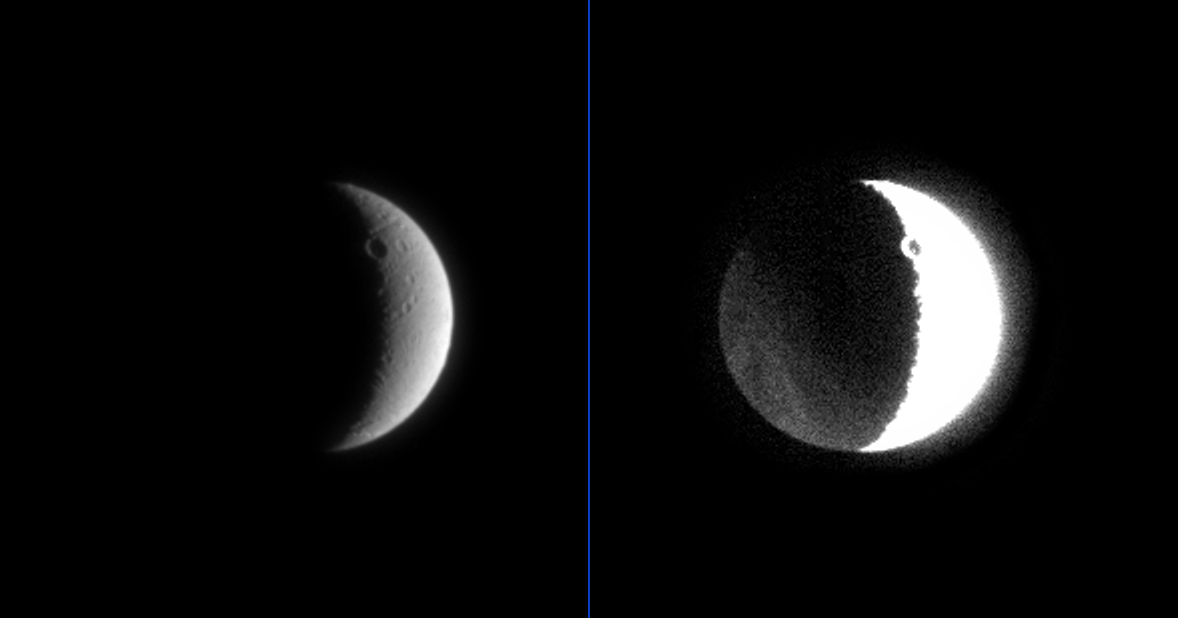

Dark Side of Dione

The icy, cratered surface of Saturn’s moon Dione shows more than just its sunlit side in these two processed versions of the same image.

The view at left, with only mild enhancement, shows a romantic crescent with large craters visible. The contrast in the version at the right has been greatly enhanced to show the side of Dione lit faintly by reflected light from Saturn. A similar phenomenon can be seen from Earth, when the Moon’s dark side is visible due to “earthshine.” The crater at the top of the image appears to have a sunlit central peak in the enhanced view — a common characteristic of craters on Dione as seen in Voyager images. Slight variations in brightness on the moon’s dark side hint at the bright curved linear streaks, seen by Voyager. These streaks are thought to be deposits of water ice.

The image was taken with the Cassini spacecraft narrow angle camera on July 2, 2004, from a distance of about 1.4 million kilometers (860,000 thousand miles) from Dione, at a Sun-Dione-spacecraft, or phase angle of about 119 degrees. The image scale is 8 kilometers (5 miles) per pixel. Dione’s diameter is 1,118 kilometers (695 miles) across. The images have been magnified by a factor of two to aid visibility.

The Cassini-Huygens mission is a cooperative project of NASA, the European Space Agency and the Italian Space Agency. The Jet Propulsion Laboratory, a division of the California Institute of Technology in Pasadena, manages the Cassini-Huygens mission for NASA’s Office of Space Science, Washington, D.C. The Cassini orbiter and its two onboard cameras, were designed, developed and assembled at JPL. The imaging team is based at the Space Science Institute, Boulder, Colo.

Credit: NASA/JPL/Space Science Institute